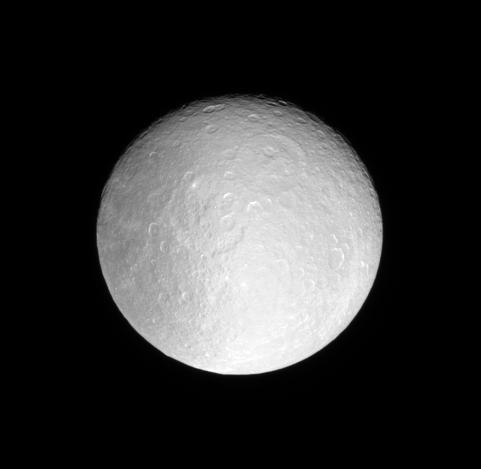

Icy Moonlight

The Cassini spacecraft examines the icy, crater-saturated face of Rhea.

This view looks toward the anti-Saturn side of Rhea (1,528 kilometers, or 949 miles across). North is up.

The image was taken with the Cassini spacecraft narrow-angle camera on Dec. 21, 2007 using a spectral filter sensitive to wavelengths of ultraviolet light centered at 338 nanometers. The view was obtained at a distance of approximately 890,000 kilometers (553,000 miles) from Rhea and at a Sun-Rhea-spacecraft, or phase, angle of 16 degrees. Image scale is 5 kilometers (3 miles) per pixel.

The Cassini-Huygens mission is a cooperative project of NASA, the European Space Agency and the Italian Space Agency. The Jet Propulsion Laboratory, a division of the California Institute of Technology in Pasadena, manages the mission for NASA’s Science Mission Directorate, Washington, D.C. The Cassini orbiter and its two onboard cameras were designed, developed and assembled at JPL. The imaging operations center is based at the Space Science Institute in Boulder, Colo.

Credit: NASA/JPL/Space Science Institute